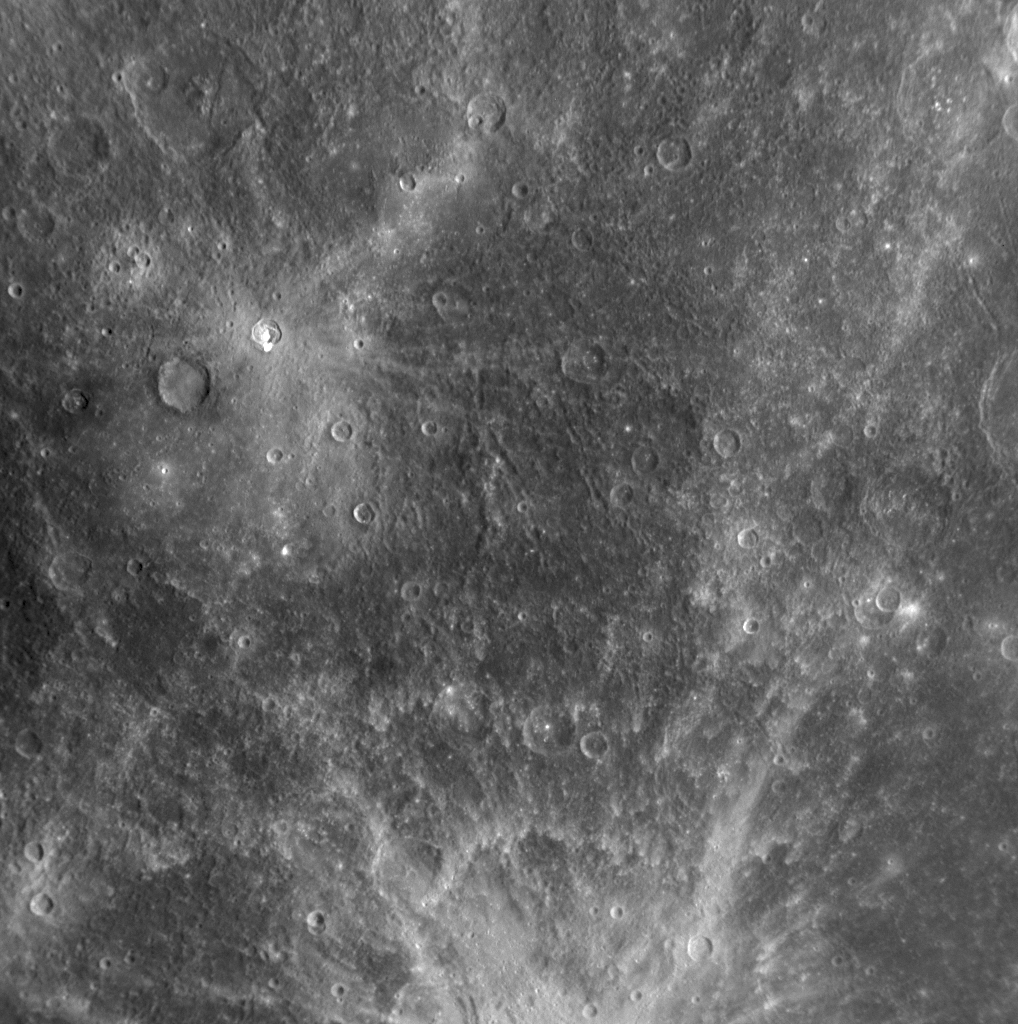

Mercury as Seen in Both Narrow and Wide Views

The gallery of images acquired by the MESSENGER mission is filled with both Wide Angle Camera (WAC) and Narrow Angle Camera (NAC) images. The two MDIS cameras, though they cannot operate simultaneously, are used together in a complementary fashion. The NAC acquires images at a factor of seven higher spatial resolution than the WAC, while the WAC is equipped with 11 narrow-band color filters; thus, the NAC can see features in much more detail, but the WAC can see them in color. This NAC image was taken just 22 seconds prior to the beginning of a set of WAC images used to create full-planet color images of Mercury (PIA11364). The higher resolution of the NAC is evident by comparing these narrow and wide views of the same scene, taken back-to-back. In this NAC image, bright rays from nearby Kuiper crater (PIA11355) enter the frame from the bottom of the image.

Date Acquired: October 6, 2008
Image Mission Elapsed Time (MET): 131775206
Instrument: Narrow Angle Camera (NAC) of the Mercury Dual Imaging System (MDIS)
Resolution: 700 meters/pixel (0.43 miles/pixel)
Scale: This image is about 710 kilometers wide (440 miles)
Spacecraft Altitude: 27,000 kilometers (17,000 miles)

These images are from MESSENGER, a NASA Discovery mission to conduct the first orbital study of the innermost planet, Mercury. For information regarding the use of images, see the MESSENGER image use policy.

Credit: NASA/Johns Hopkins University Applied Physics Laboratory/Carnegie Institution of Washington